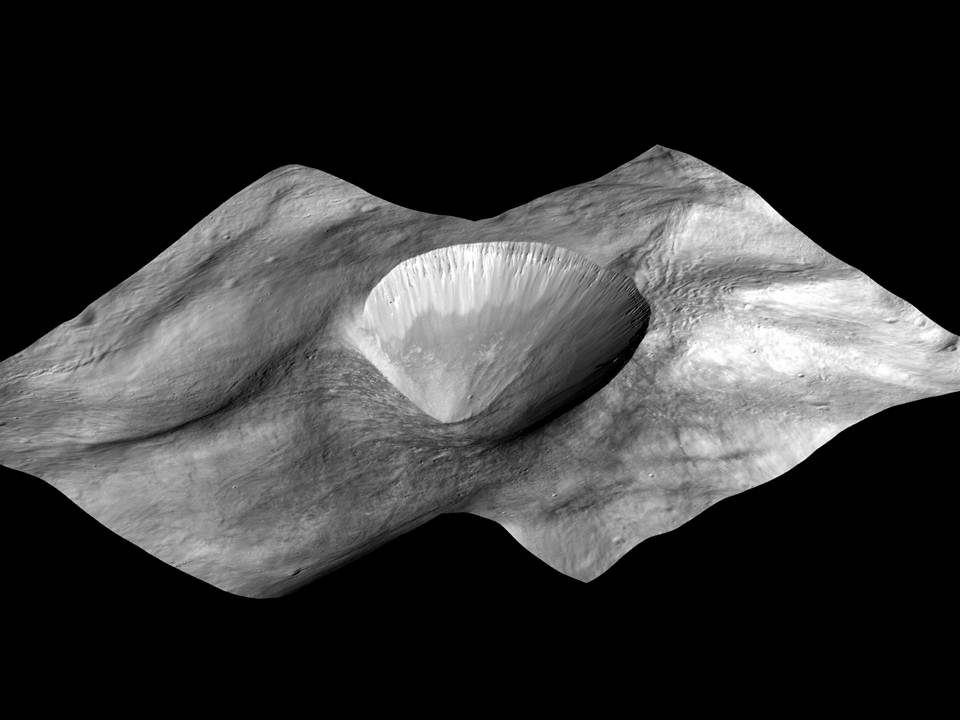

Perspective View of Layered Young Crater

This image, made from data obtained by NASA’s Dawn spacecraft, shows a perspective view of a layered young crater in the Rheasilvia basin at Vesta. (It is the same crater as Fig. 3.) It was created from laying images from the mission’s low-altitude mapping orbit (an average of 130 miles or 210 kilometers above the surface) atop a digital terrain model.

The Dawn mission to the asteroids Vesta and Ceres is managed by NASA’s Jet Propulsion Laboratory, a division of the California Institute of Technology in Pasadena, for NASA’s Science Mission Directorate, Washington. Dawn is a project of the directorate’s Discovery Program, managed by NASA’s Marshall Space Flight Center in Huntsville, Ala. UCLA is responsible for overall Dawn mission science. The Dawn Framing Cameras have been developed and built under the leadership of the Max Planck Institute for Solar System Research, Katlenburg-Lindau, Germany, with significant contributions by DLR German Aerospace Center, Institute of Planetary Research, Berlin, and in coordination with the Institute of Computer and Communication Network Engineering, Braunschweig. The framing camera project is funded by the Max Planck Society, DLR, and NASA/JPL.

Credit: NASA/JPL-Caltech/UCLA/MPS/DLR/IDA/PSI